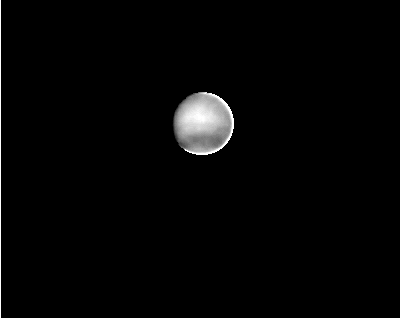

Neptune

This image of the planet Neptune was taken by the Voyager 2spacecraft on January 23, 1989, about seven months before its scheduled August 25 encounter. The spacecraft was 310 million kilometers (192 million miles) from the planet, looking from 34 degrees south of Neptune’s equator through the “clear” filter. Similar images from Earth-based telescopes had shown a featureless disk, through red filters, chosen to mark methane gas, revealed irregular-shaped features associated with high-altitude hazes. The Voyager data reveal cloud structure at lower altitudes where the circulation is apparently arranged in parallel east-west bands, as is the case on Jupiter, Saturn, and Uranus. In the original image, the bright bands are about 10 percent brighter than the dark band circling the South pole. This is about the same contrast shown by Saturn, and ten times more than Uranus. The brightening and sawtooth edge around the right side are artifacts of the data processing. The Voyager project is managed by the Jet Propulsion Laboratory for the NASA Office of Space Science and Applications.

Credit: NASA/JPL